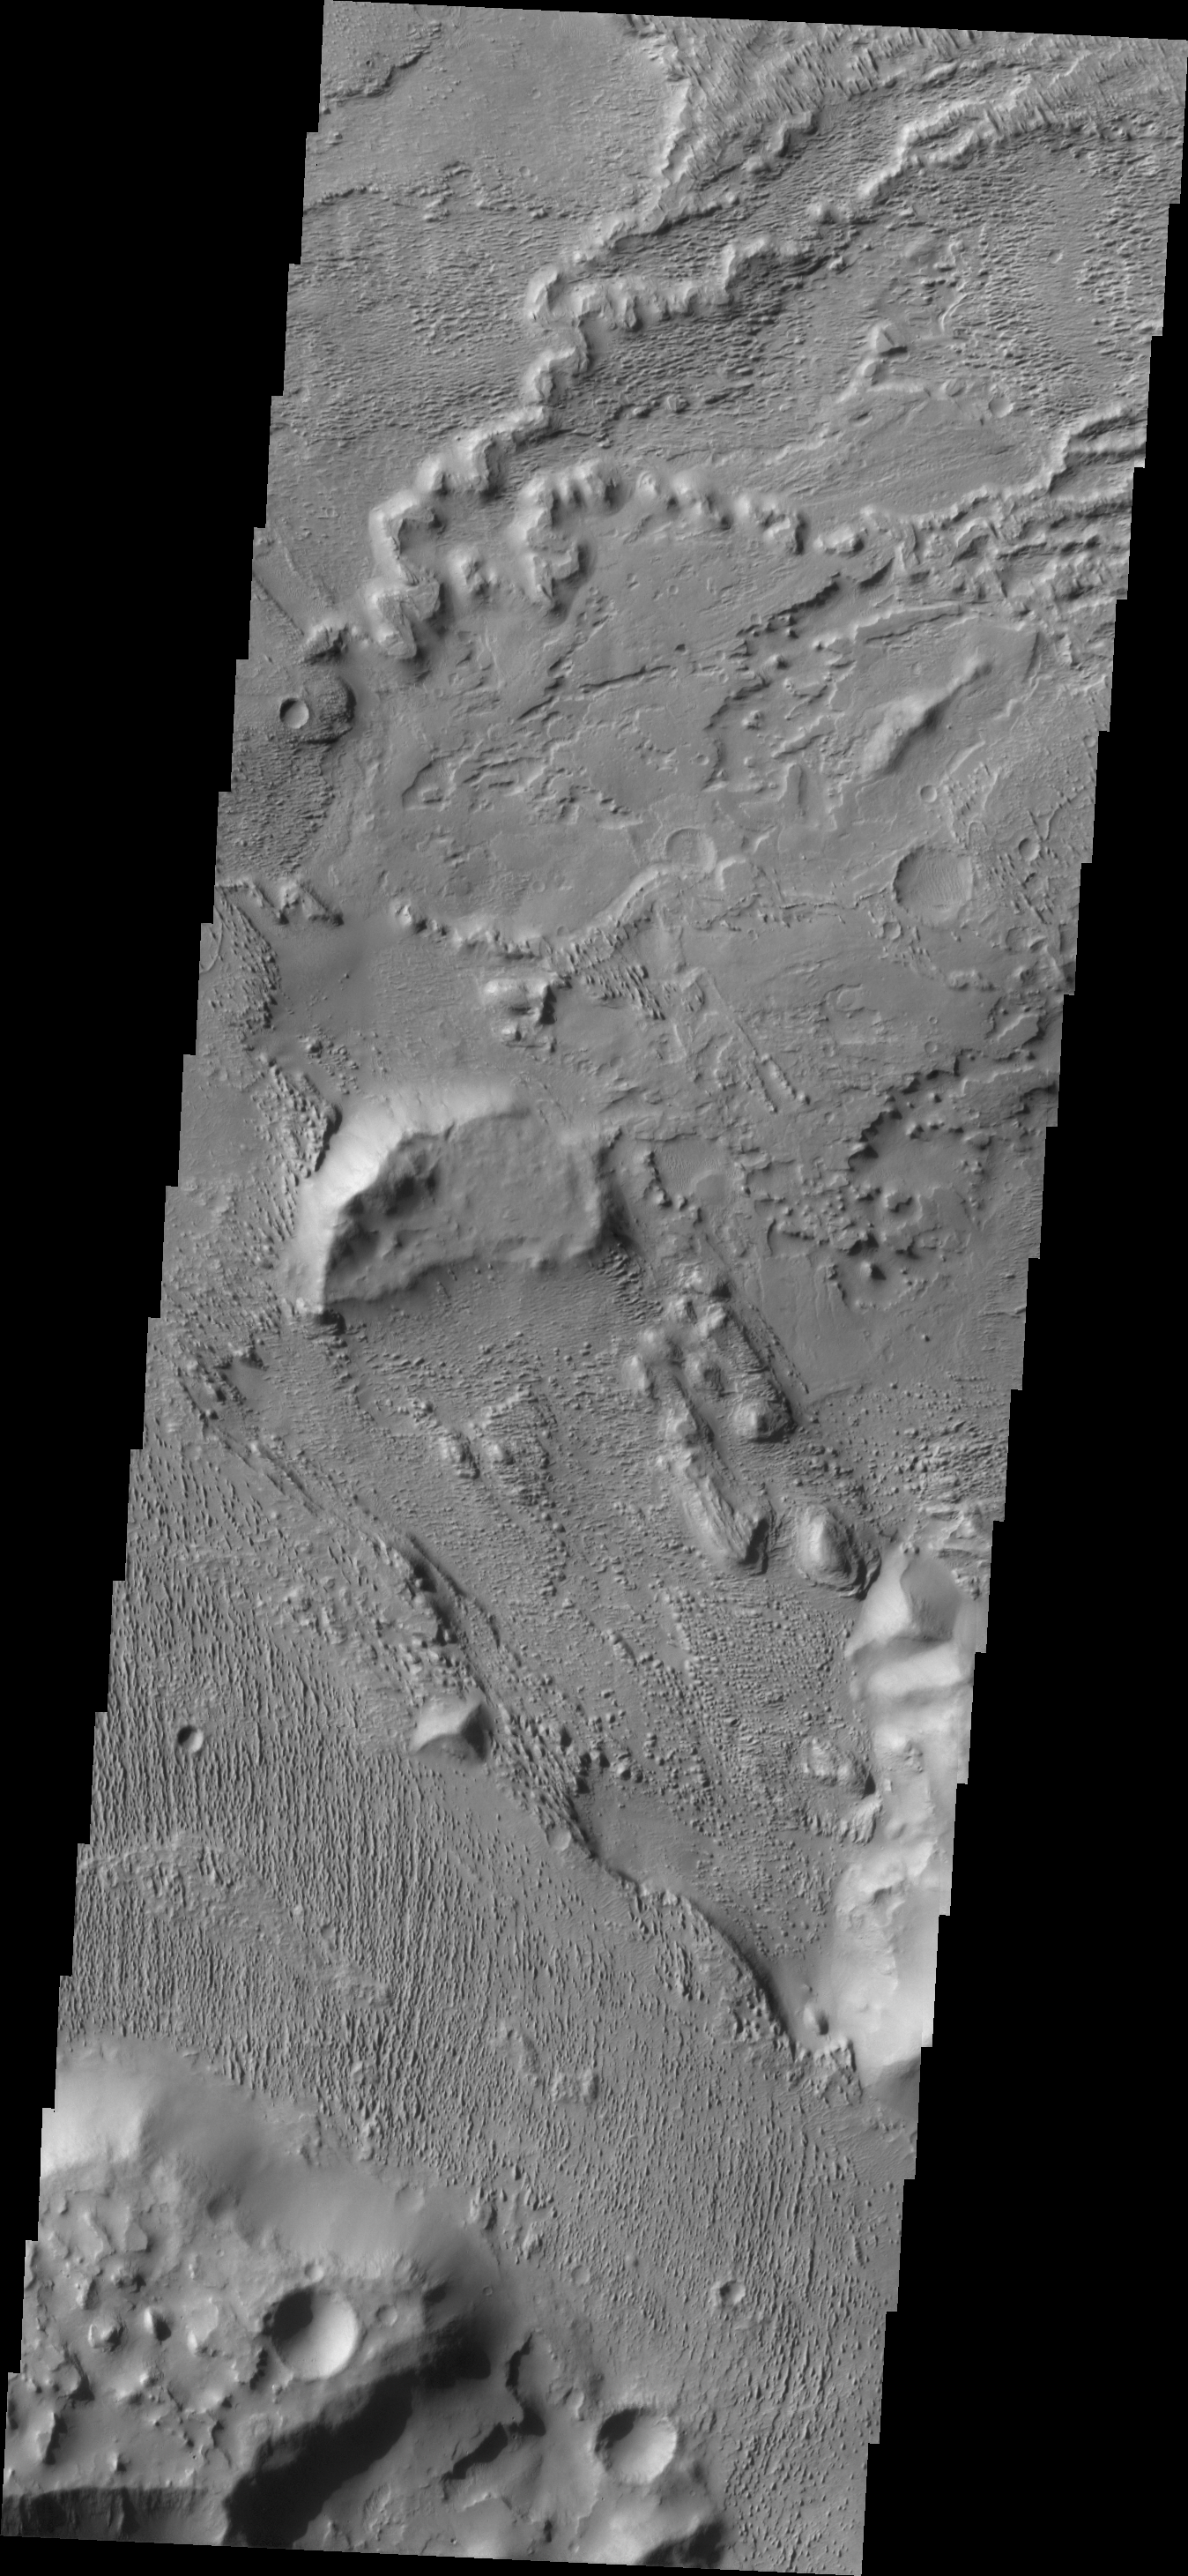

Aeolis Planum

This complexly eroded region is part of Aeolis Planum. The image has portions that appear to be layered material that has been eroded by wind action. The top of the image has a branching feature that may represent a filled channel that is now a topographic high (the channel fill material being more resistant to erosion than the surrounding materials).

Credit: NASA/JPL/ASU